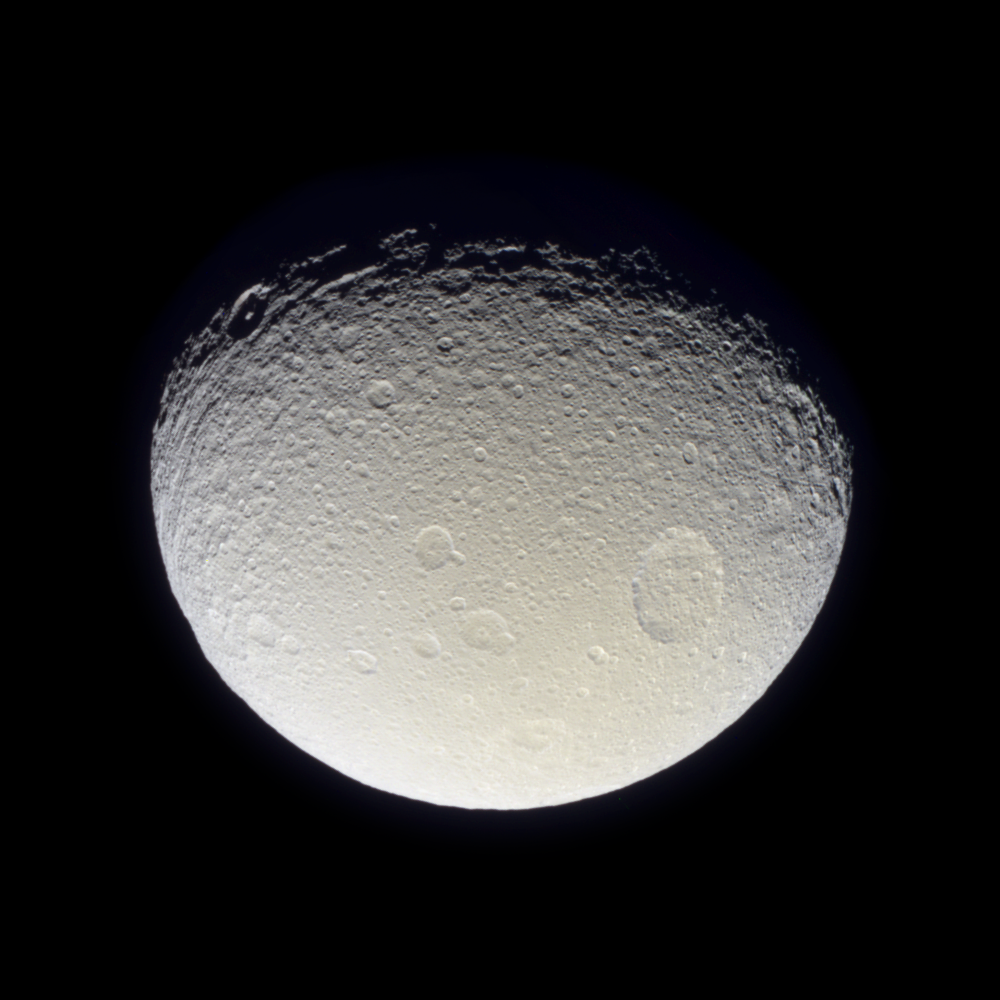

Battered and Grooved

Having now passed closer to Tethys than the Voyager 2 spacecraft, Cassini has returned the best-ever natural color view of this icy Saturnian moon.

As seen here, the battered surface of Tethys (1,060 kilometers, or 659 miles across) has a neutral hue. The image here is a mosaic of two footprints. Three images taken in the red, green and blue filters were taken to form a natural color composite. The result reveals a world nearly saturated with craters – many small craters lie on top of older, larger ones, suggesting an ancient surface. At the top and along the boundary between day and night, the moon’s terrain has a grooved appearance.

This moon is known to have a density very close to that of water, indicating it is likely composed mainly of water ice. Its frozen mysteries await Cassini’s planned close flyby in September 2005.

The view shows primarily the trailing hemisphere of Tethys, which is the side opposite the moon’s direction of motion in its orbit. The image has been rotated so that north on Tethys is up.

The images comprising this color view were taken with the Cassini spacecraft narrow angle camera on Oct. 28, 2004, at a distance of about 256,000 kilometers (159,000 miles) from Tethys and at a Sun-Tethys-spacecraft, or phase, angle of 50 degrees. The image scale is 1.5 kilometers (0.9 miles) per pixel.

The Cassini-Huygens mission is a cooperative project of NASA, the European Space Agency and the Italian Space Agency. The Jet Propulsion Laboratory, a division of the California Institute of Technology in Pasadena, manages the Cassini-Huygens mission for NASA’s Office of Space Science, Washington, D.C. The Cassini orbiter and its two onboard cameras, were designed, developed and assembled at JPL. The imaging team is based at the Space Science Institute, Boulder, Colo.

Credit: NASA/JPL/Space Science Institute